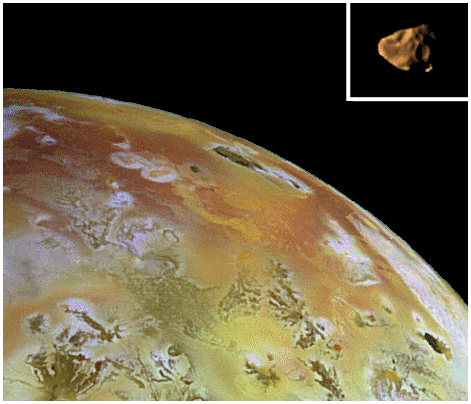

Comparison of Amalthea to Io

Composite view of Amalthea and Io at the same scale. The visible part of Amalthea is about 150 kilometers across. The colors are approximate. Amalthea is actually much darker than Io, but is displayed at a similar brightness for ease of viewing. The shape of Amalthea is controlled largely by impact cratering and fragmentation. In contrast, Io, like Earth, has gravity sufficient to form it into a slightly ellipsoidal sphere. Amalthea is covered by craters because there are no processes which erode or cover them efficiently. On extremely volcanically active Io, impact craters are covered quickly by lavas and other volcanic materials. Some of the volcanic materials escape from Io and probably contribute to the reddish colors of Amalthea and the other small inner satellites.

The Amalthea and Io composites, obtained by the solid state imaging (SSI) camera on NASA’s Galileo spacecraft on different orbits, were placed side by side for comparison purposes. The Amalthea composite combines data taken with the clear filter of the SSI system during orbit six, with lower resolution color images taken with the green, violet, and 1 micrometer filters during orbit 4. The Io data was obtained on July 2nd, 1998 (orbit 14) using the green, violet, and 1 micrometer filters.

The Jet Propulsion Laboratory, Pasadena, CA manages the Galileo mission for NASA’s Office of Space Science, Washington, DC.

Credit: NASA/JPL/Cornell University